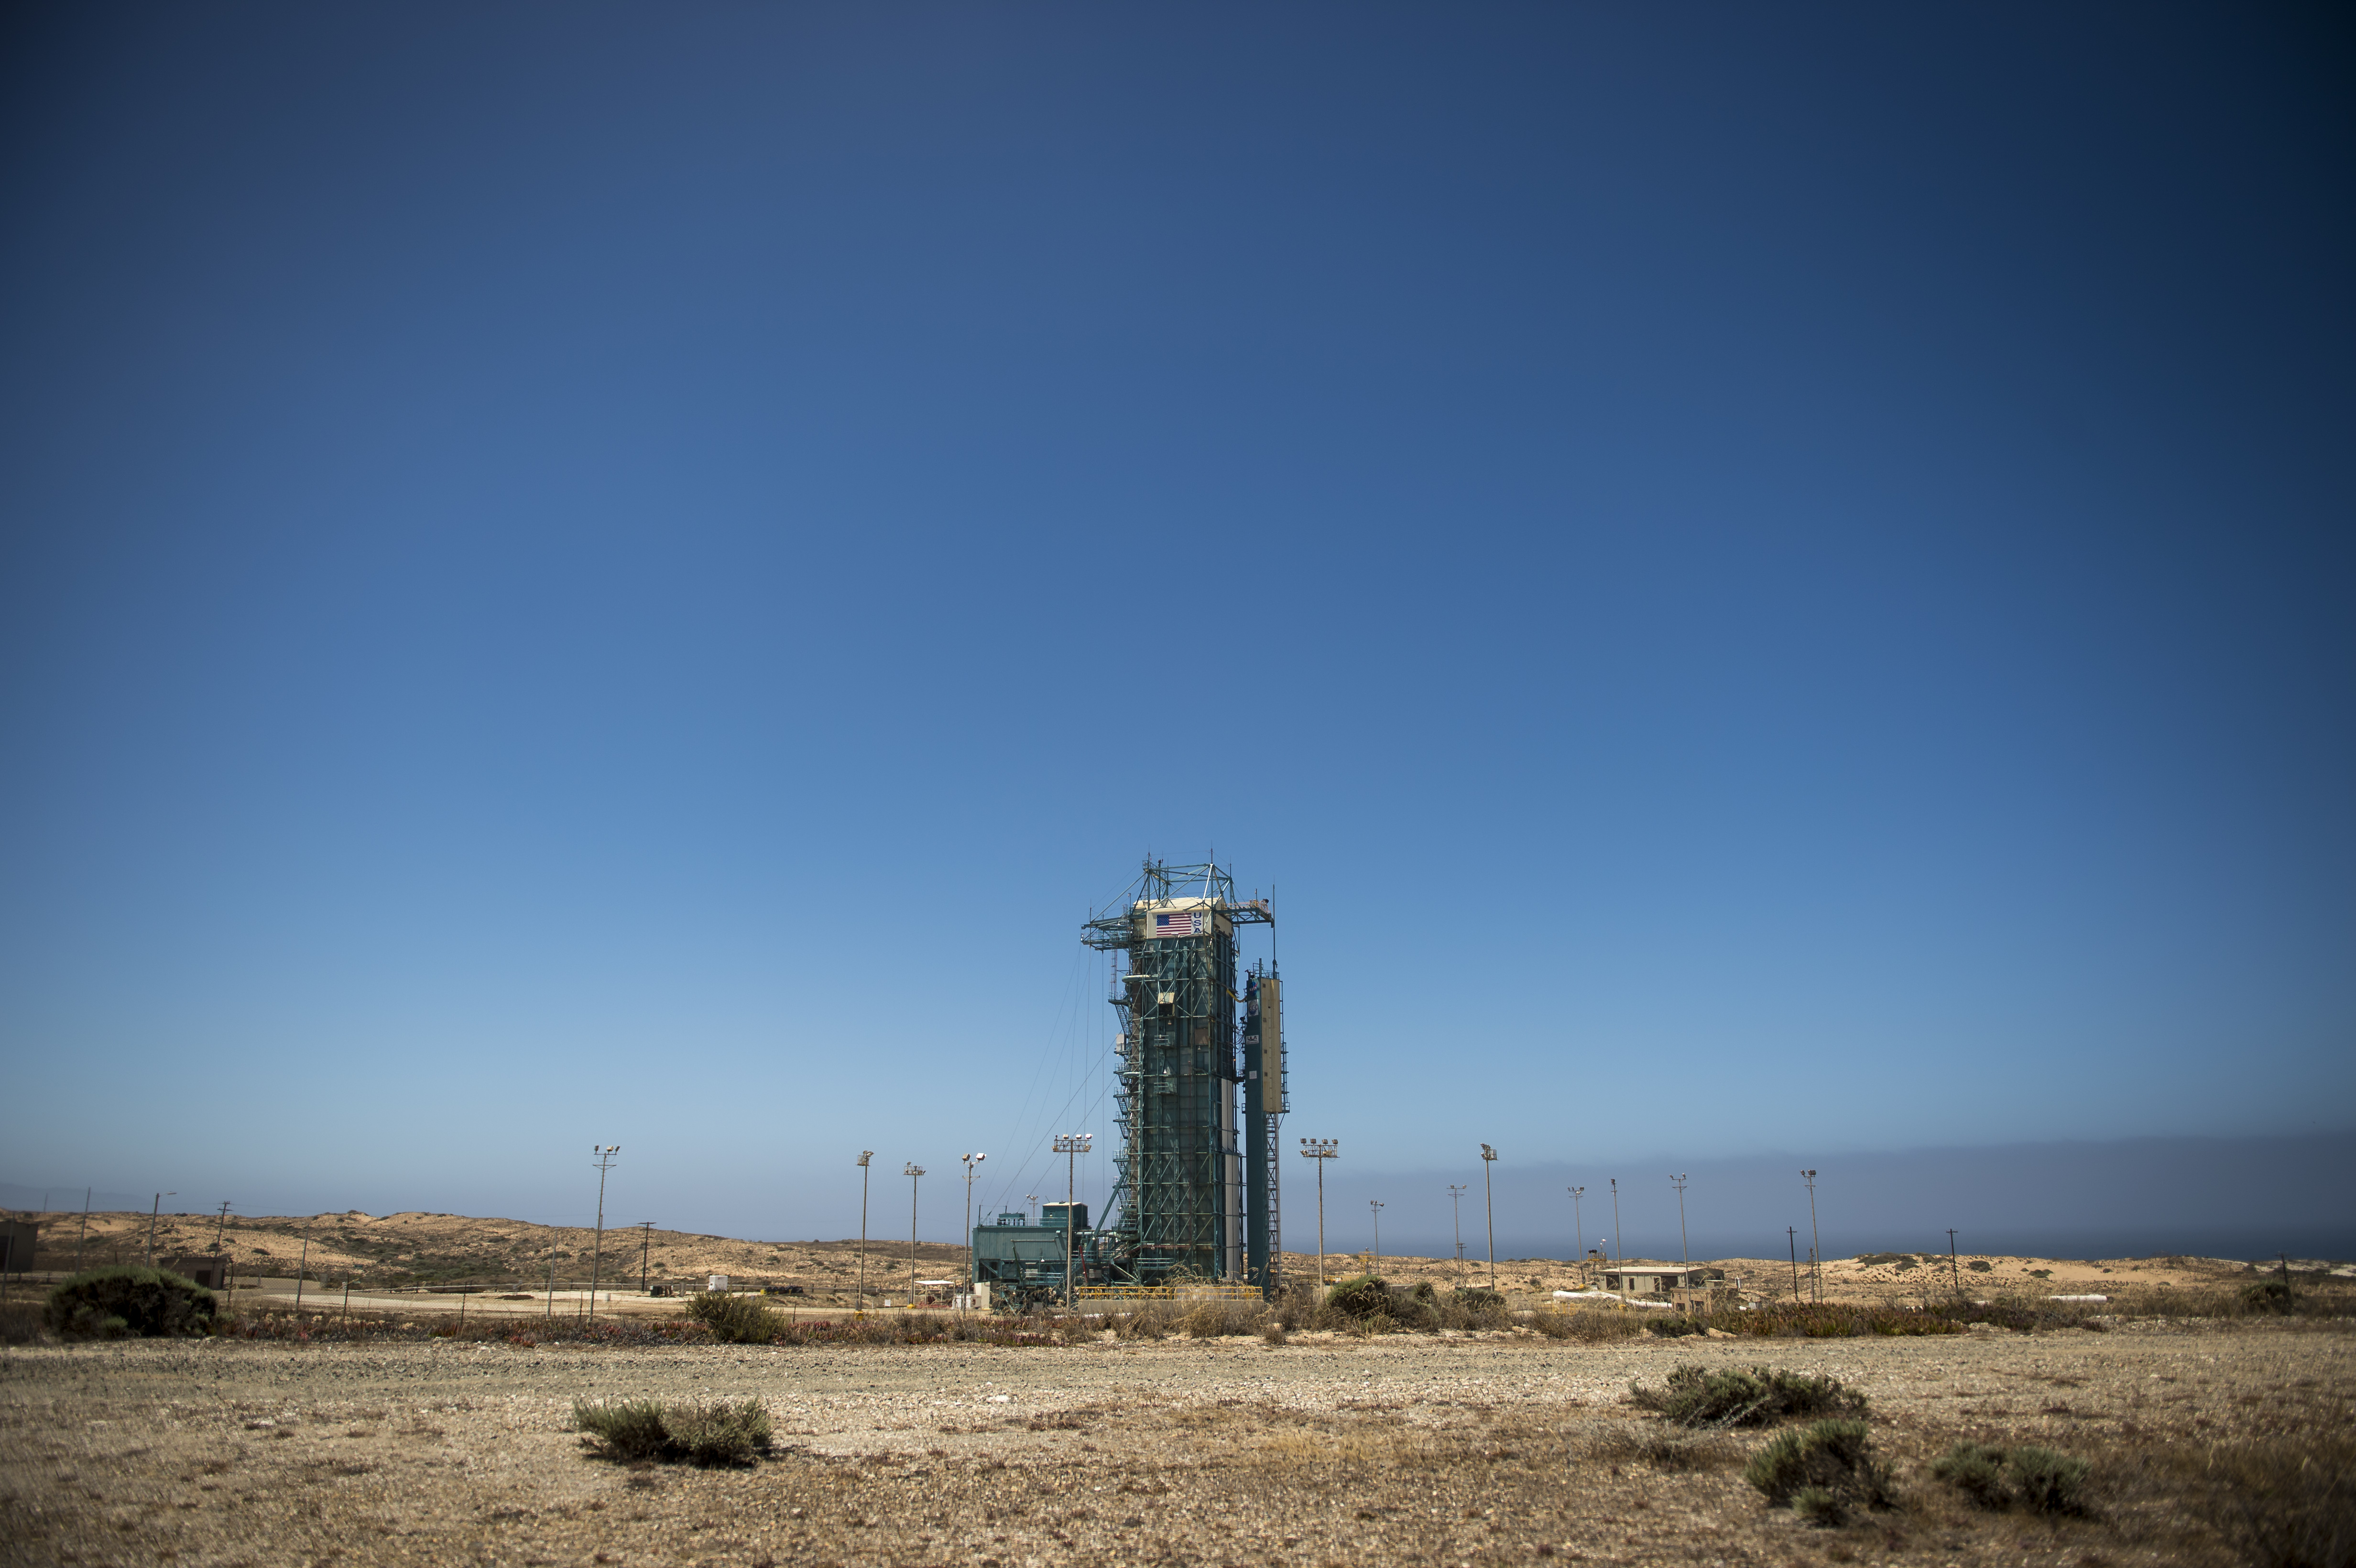

Orbiting Carbon Observatory-2 Ready to Blast Off

The launch gantry, surrounding the United Launch Alliance Delta II rocket with the Orbiting Carbon Observatory-2 (OCO-2) satellite onboard, is seen at Space Launch Complex 2, Sunday, June 29, 2014, Vandenberg Air Force Base, Calif. OCO-2 will measure the global distribution of carbon dioxide, the leading human-produced greenhouse gas driving changes in Earth’s climate. OCO-2 is set for a July 1, 2014 launch.

OCO-2 is managed by JPL for NASA’s Science Mission Directorate, Washington. Orbital Sciences Corporation, Dulles, Va., built the spacecraft and provides mission operations under JPL’s leadership. The California Institute of Technology in Pasadena manages JPL for NASA.

Credit: NASA